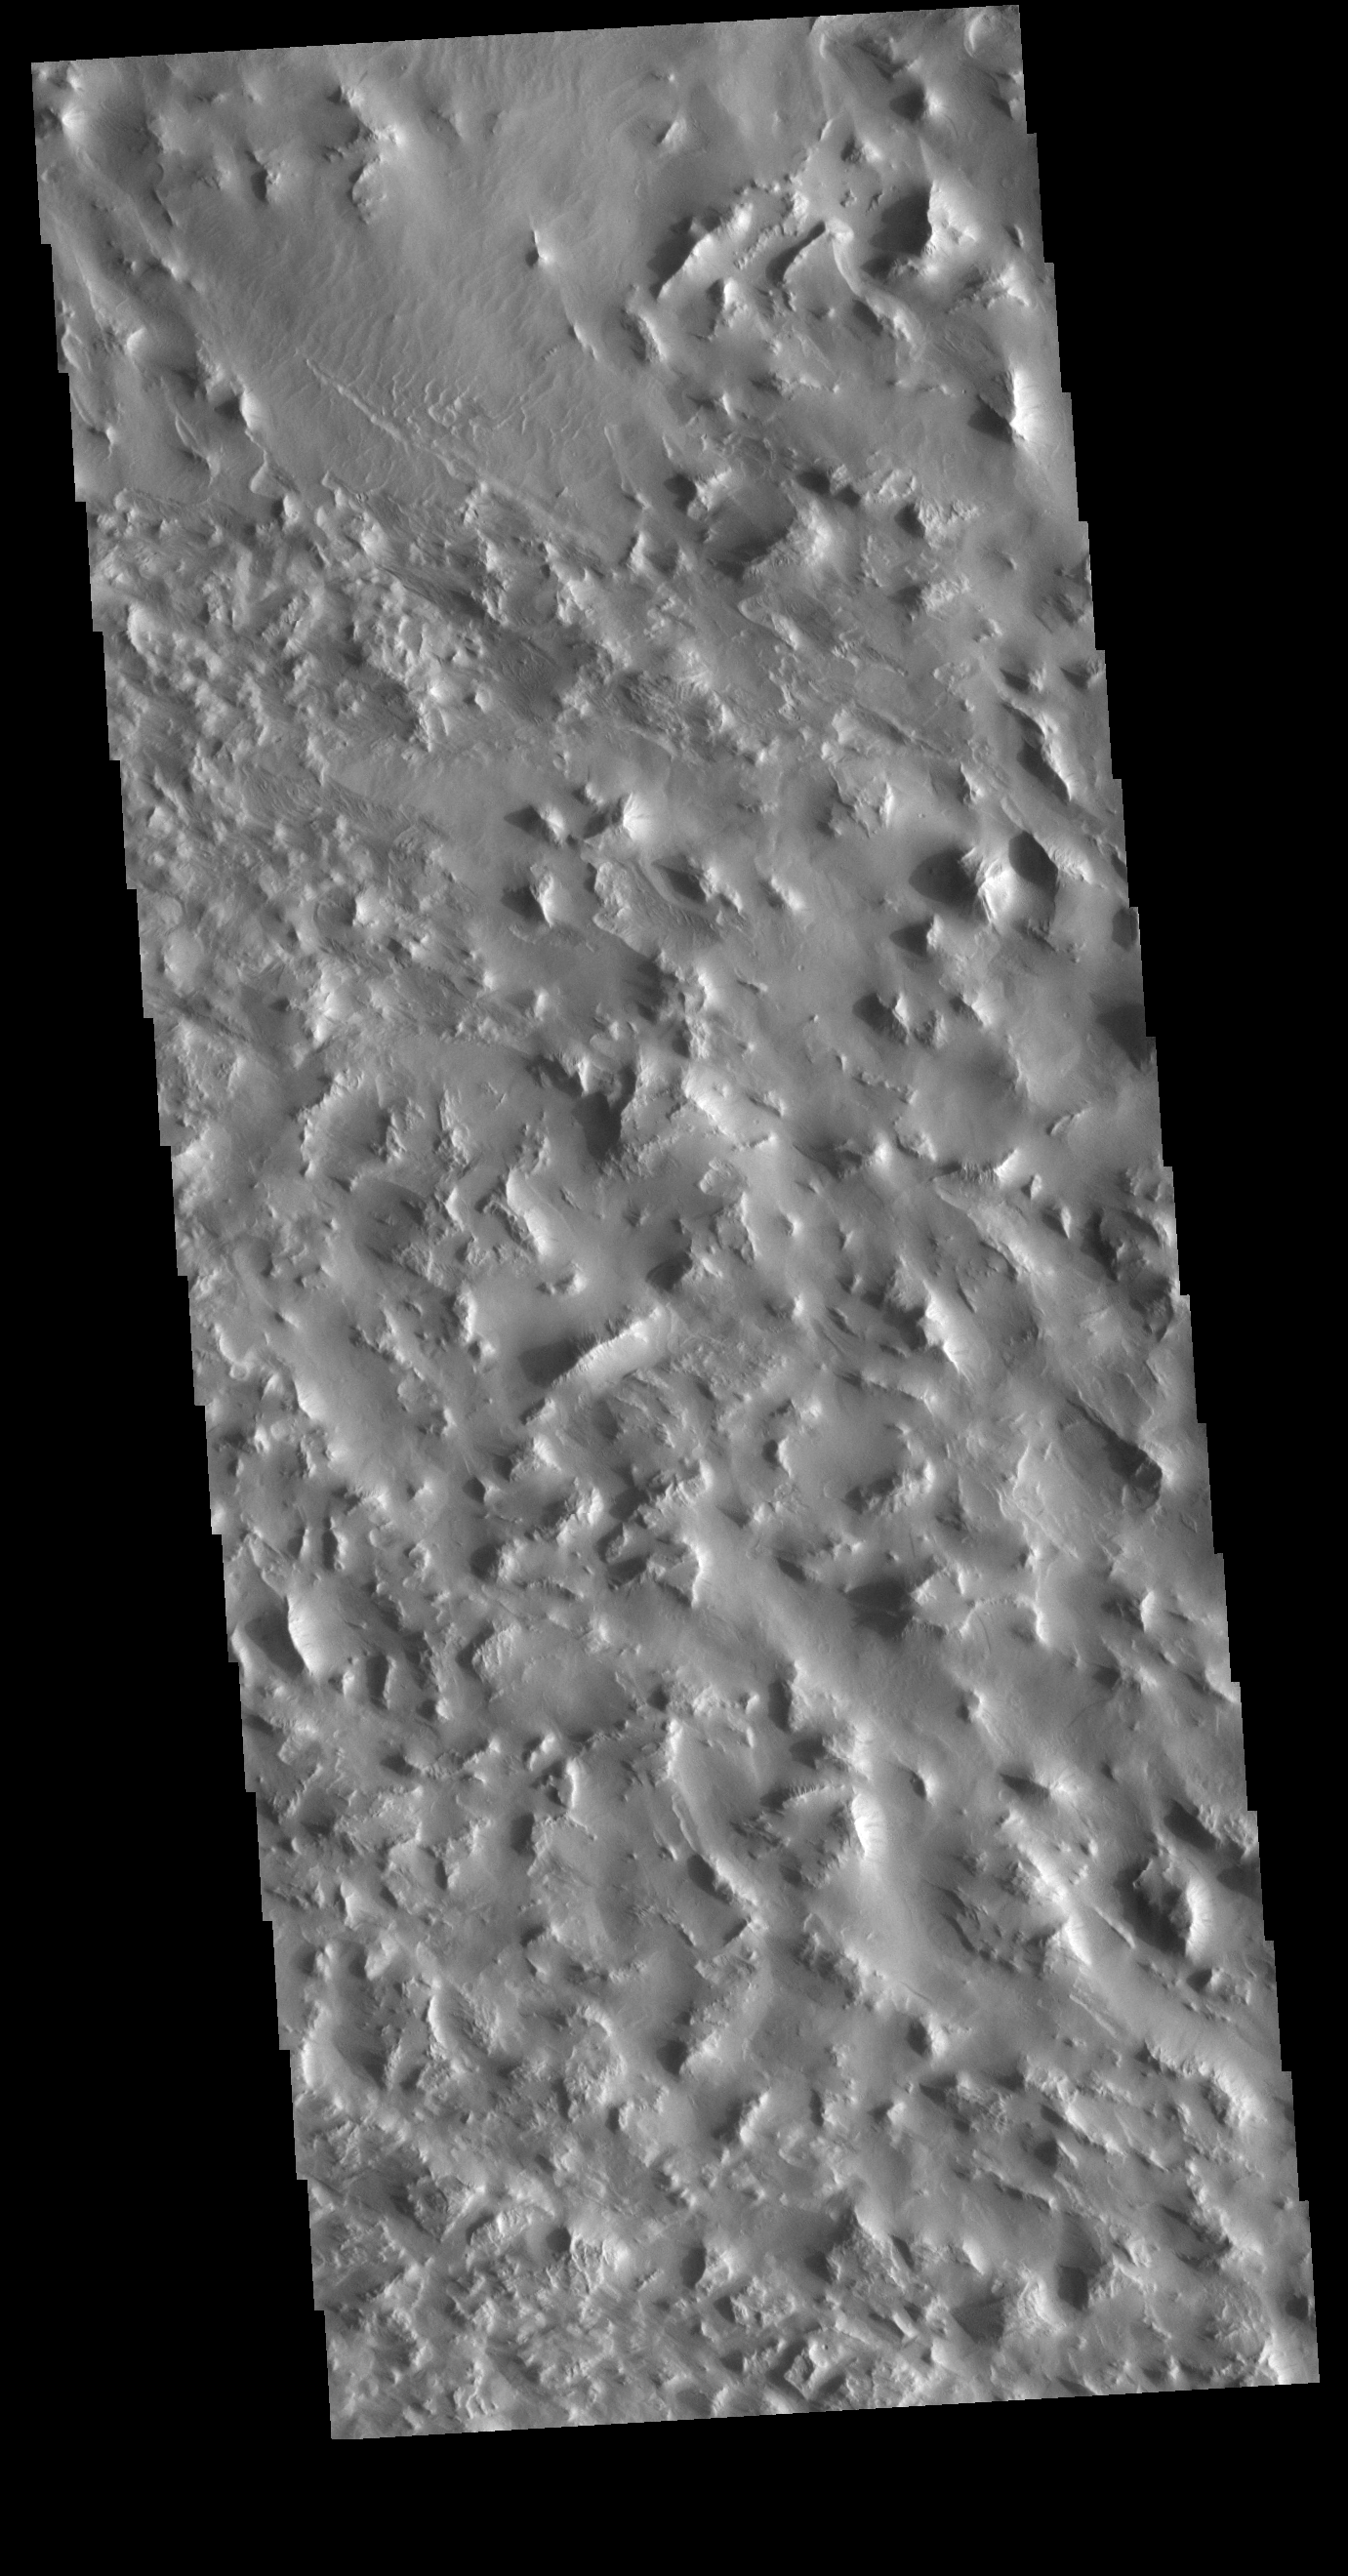

Little Mountains

This VIS image shows a rugged region near the northern end of Gordii Dorsum. This is in the area where extensive wind action has scoured a poorly cemented surface. Wind erosion will have occurred in this region of hills as well.

Credit: NASA/JPL-Caltech/ASU